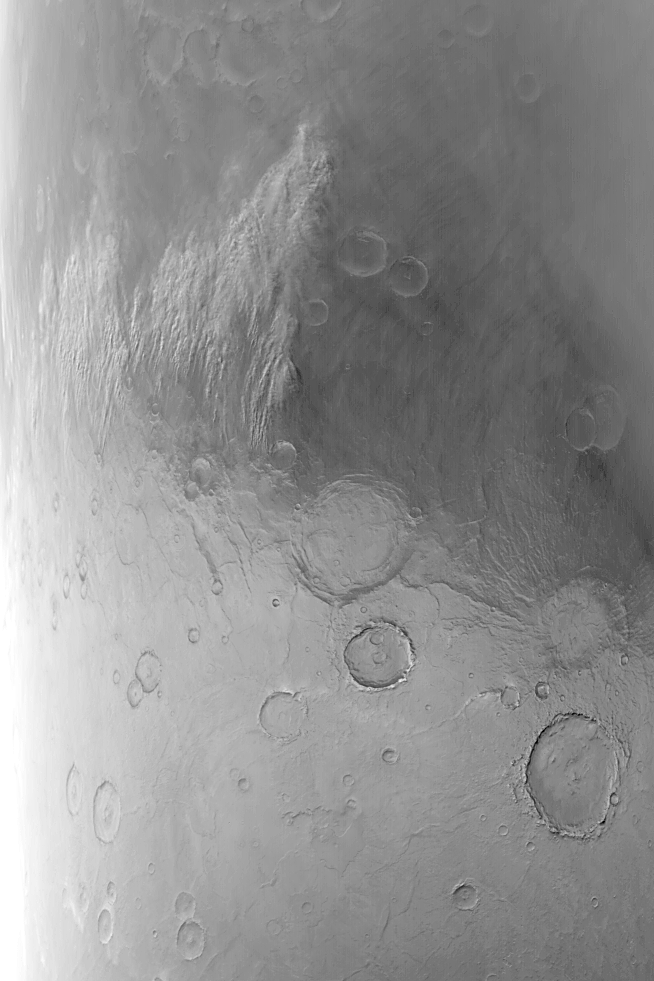

Noachis Dust Storm

MGS MOC Release No. MOC2-523, 24 October 2003

The edges of the retreating seasonal polar caps of Mars are sites of frequent dust storms. The temperature contrast between the cold polar cap surfaces and the adjacent, warmer, frost-free surfaces set up the conditions for cold air to come streaming off the polar cap, picking up dust as soon as it hits the frost-free terrain. Dust storms are the result. This Mars Global Surveyor (MGS) Mars Orbiter Camera (MOC) image shows a dust storm in southeast Noachis Terra near 55°S, 316°W, on 21 June 2001. This was one of several precursor storms that led up to the global dust events of 2001. The frosted surface of the seasonal south polar cap is the lighter-toned terrain in the lower half of the image; the darker upper half is frost-free. Winds are blowing the dust storm (located at left-center) toward the north (top/upper right). The large crater just below the center of the picture is Peneus Patera. It is approximately 120 km (~75 mi) across. This MOC red wide angle picture is illuminated by sunlight from the upper left.

Credit: NASA/JPL/Malin Space Science Systems